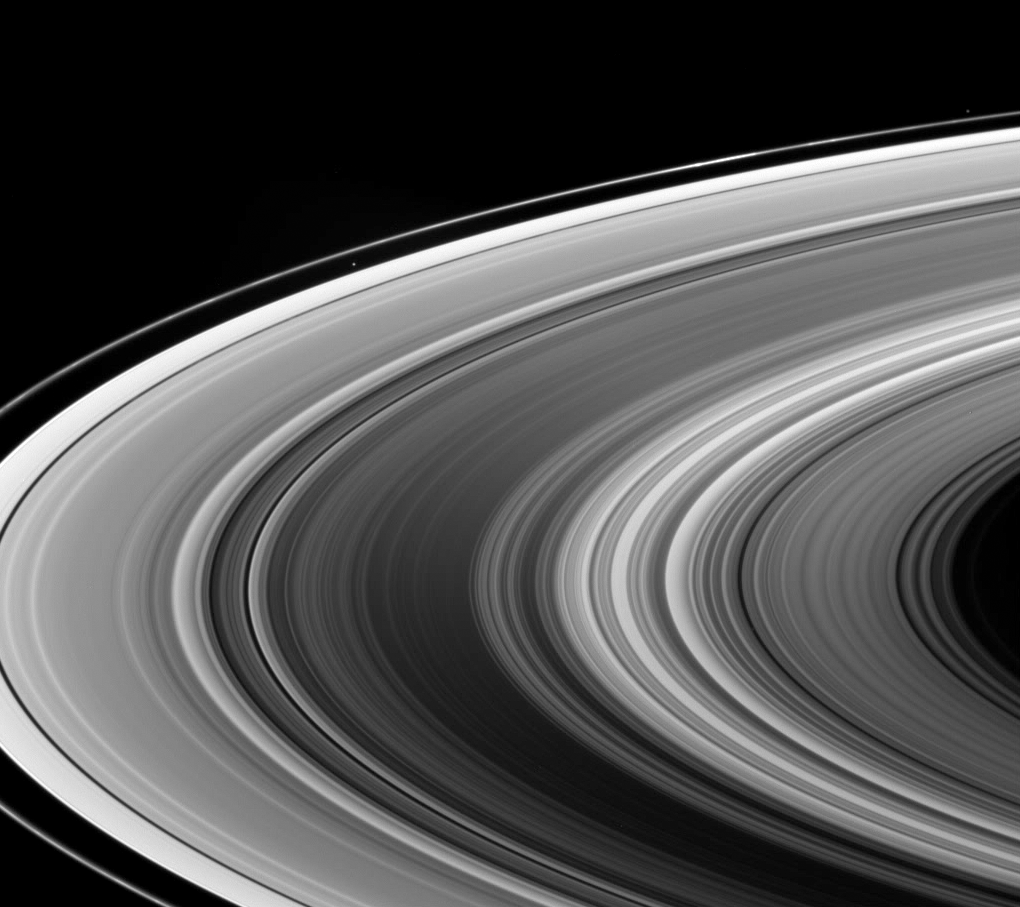

Saturn Shine

This view looks down onto the unlit side of Saturn’s ringplane. It nicely shows a near-arm/far-arm brightness asymmetry in the B ring: The near arm of the B ring (in the lower half of the image) is notably darker from this viewing geometry than is the far arm (above).

Imaging scientists believe this to be a manifestation of the reflection of light from the disk of Saturn falling predominantly on the far arm of the rings. (At the time this image was taken, Cassini was more or less on the dark side of the planet.) As the B ring is the thickest part of Saturn’s rings, it scatters less sunlight from below, and reflects more Saturn shine from above, than either the A or C rings, making the effect look more dramatic in the B ring.

Two small moons appear in this scene as well: Atlas (32 kilometers, or 20 miles across) is visible above and left of center and outside the A ring; Pandora (84 kilometers, or 52 miles across) can be seen near upper right beyond the F ring. Between the two moons lie multiple clumps of material in the F ring.

The image was taken in visible light with the Cassini spacecraft wide-angle camera on July 25, 2006 at a distance of approximately 1 million kilometers (600,000 miles) from Saturn and at a Sun-Saturn-spacecraft, or phase, angle of 128 degrees. Image scale is 58 kilometers (36 miles) per pixel.

The Cassini-Huygens mission is a cooperative project of NASA, the European Space Agency and the Italian Space Agency. The Jet Propulsion Laboratory, a division of the California Institute of Technology in Pasadena, manages the mission for NASA’s Science Mission Directorate, Washington, D.C. The Cassini orbiter and its two onboard cameras were designed, developed and assembled at JPL. The imaging operations center is based at the Space Science Institute in Boulder, Colo.

Credit: NASA/JPL/Space Science Institute